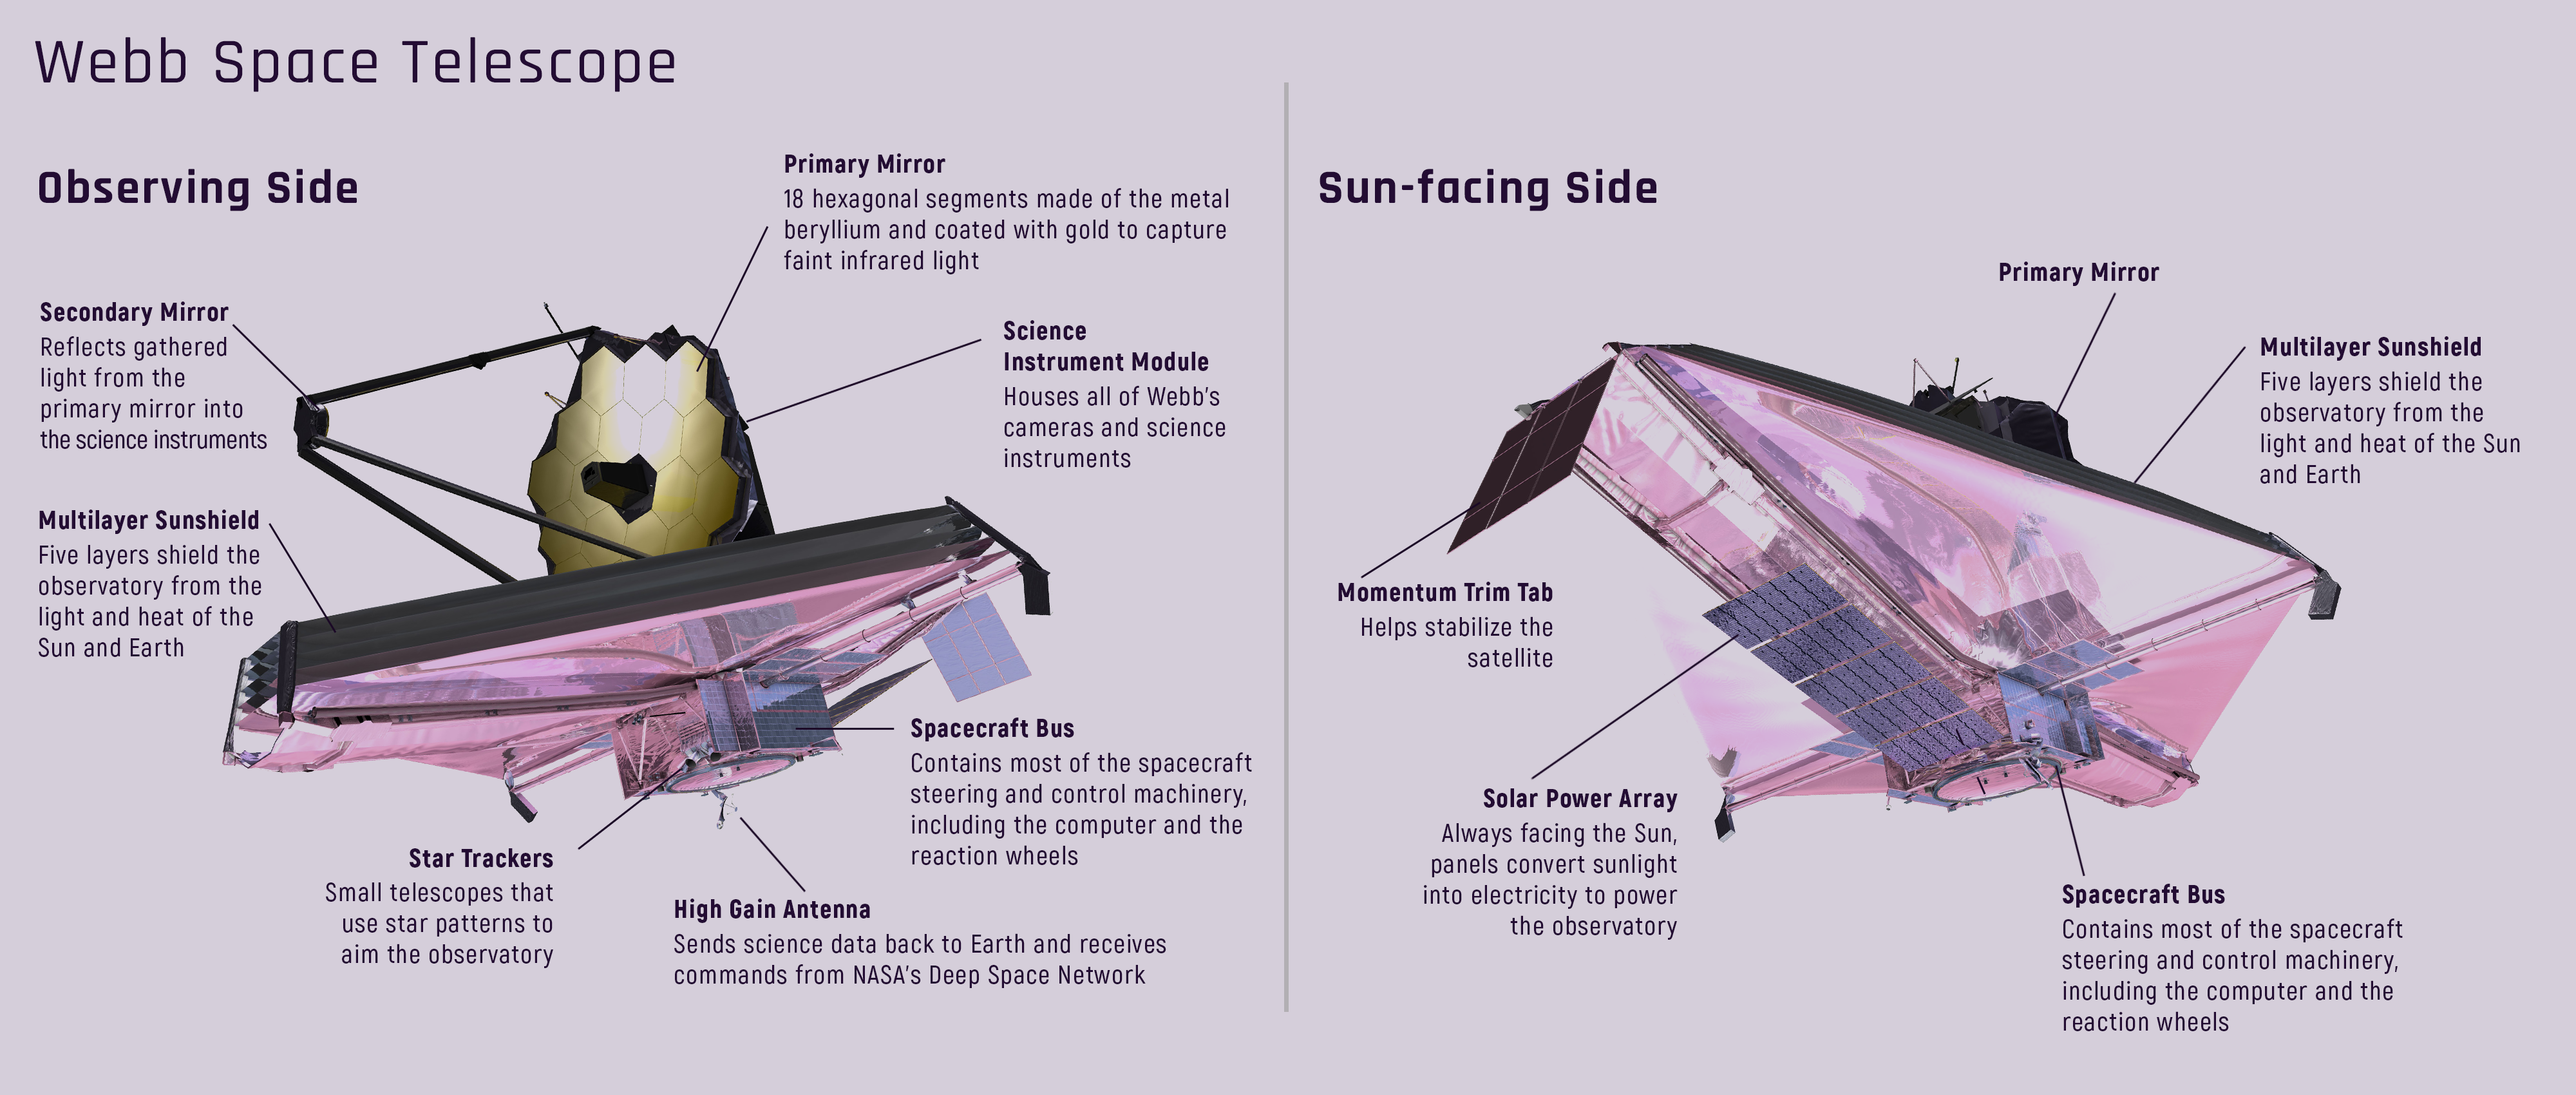

Webb Telescope Observing Side and Sun-facing Side

A tennis court-sized sunshield protects the Webb telescope from external sources of light and heat in order to be able to detect faint heat signals from very distant objects. This labeled diagram of the Webb telescope illustrates both the observing side and the sun-facing side of the observatory.

Credit: Image: NASA, ESA, CSA, Christine Klicka (STScI)